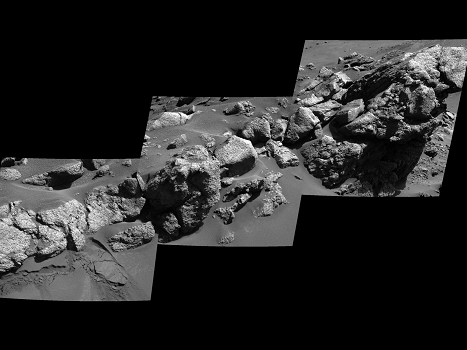

Spirit View of ‘Larry’s Outcrop’

An exposure of bedrock dubbed “Larry’s Outcrop” on the flank of “Husband Hill” inside Mars’ Gusev Crater shows little layering in this view. NASA’s Mars Exploration Rover Spirit used its panoramic camera in May 2005 to take the images combined into this mosaic.

Credit: NASA/JPL/Cornell